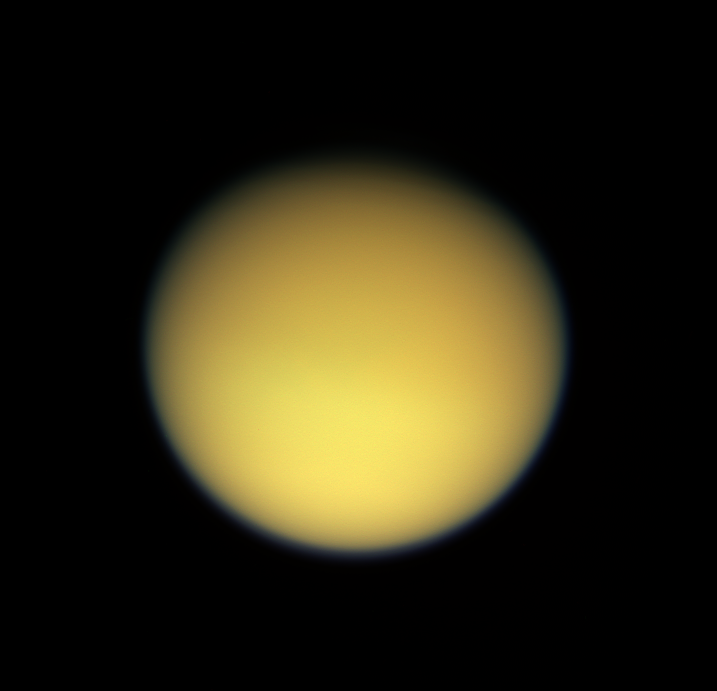

Hazy Days on Titan

Saturn’s large, smog-enshrouded moon Titan greets Cassini in full color as the spacecraft makes its third close pass on Feb. 15, 2005.

This view has been rotated so that north on Titan is up. There is a slight difference in brightness from north to south, a seasonal effect that was noted in NASA’s Voyager spacecraft images, and is clearly visible in some infrared images from Cassini (see PIA06121). The northern polar region is largely in darkness at this time.

This image was taken with the Cassini spacecraft wide angle camera through using red, green and blue spectral filters were combined to create this natural color view. The image was acquired at a distance of approximately 229,000 kilometers (142,000 miles) from Titan and at a Sun-Titan-spacecraft, or phase, angle of 20 degrees. Resolution in the image is about 14 kilometers (9 miles) per pixel.

The Cassini-Huygens mission is a cooperative project of NASA, the European Space Agency and the Italian Space Agency. The Jet Propulsion Laboratory, a division of the California Institute of Technology in Pasadena, manages the mission for NASA’s Science Mission Directorate, Washington, D.C. The Cassini orbiter and its two onboard cameras were designed, developed and assembled at JPL. The imaging team is based at the Space Science Institute, Boulder, Colo.

Credit: NASA/JPL/Space Science Institute